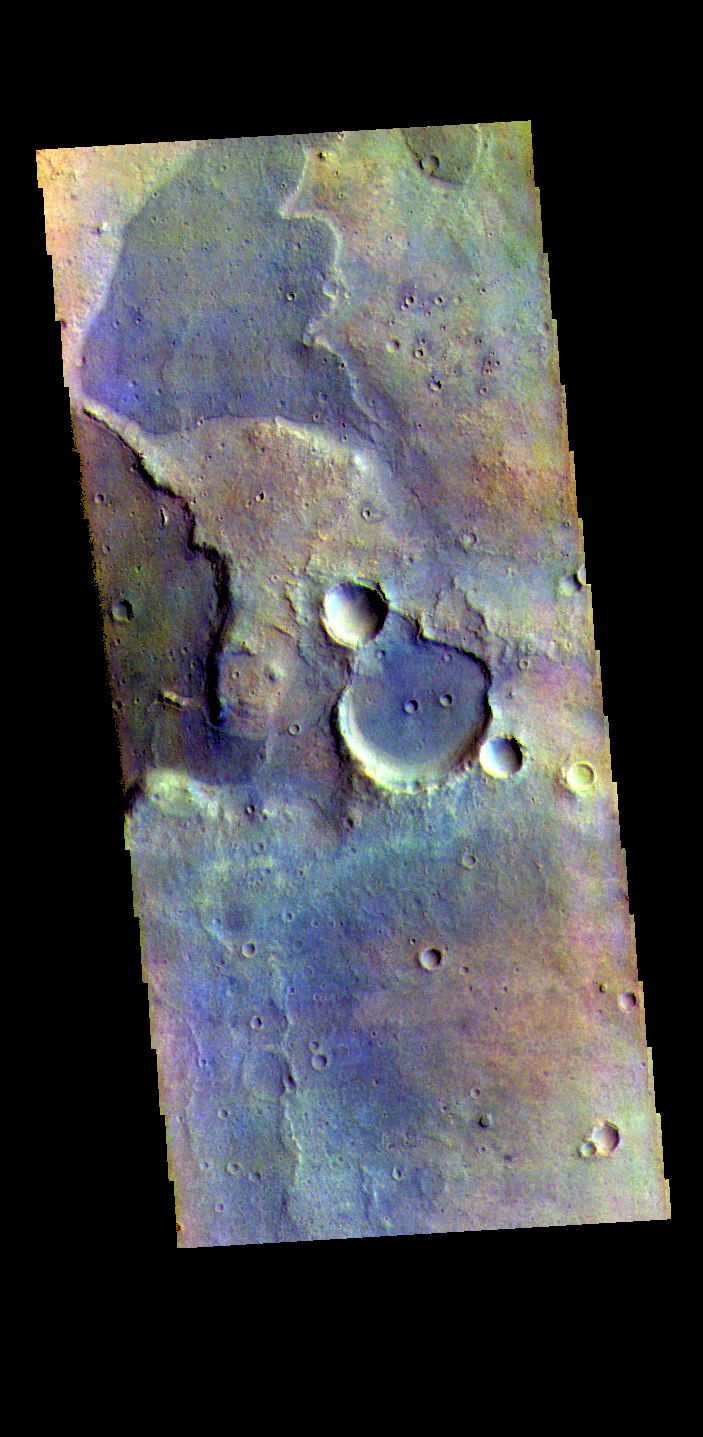

Arabia Terra Craters – False Color

The THEMIS VIS camera contains 5 filters. The data from different filters can be combined in multiple ways to create a false color image. These false color images may reveal subtle variations of the surface not easily identified in a single band image. Today’s false color image shows part of the plains of Arabia Terra.

Credit: NASA/JPL-Caltech/ASU